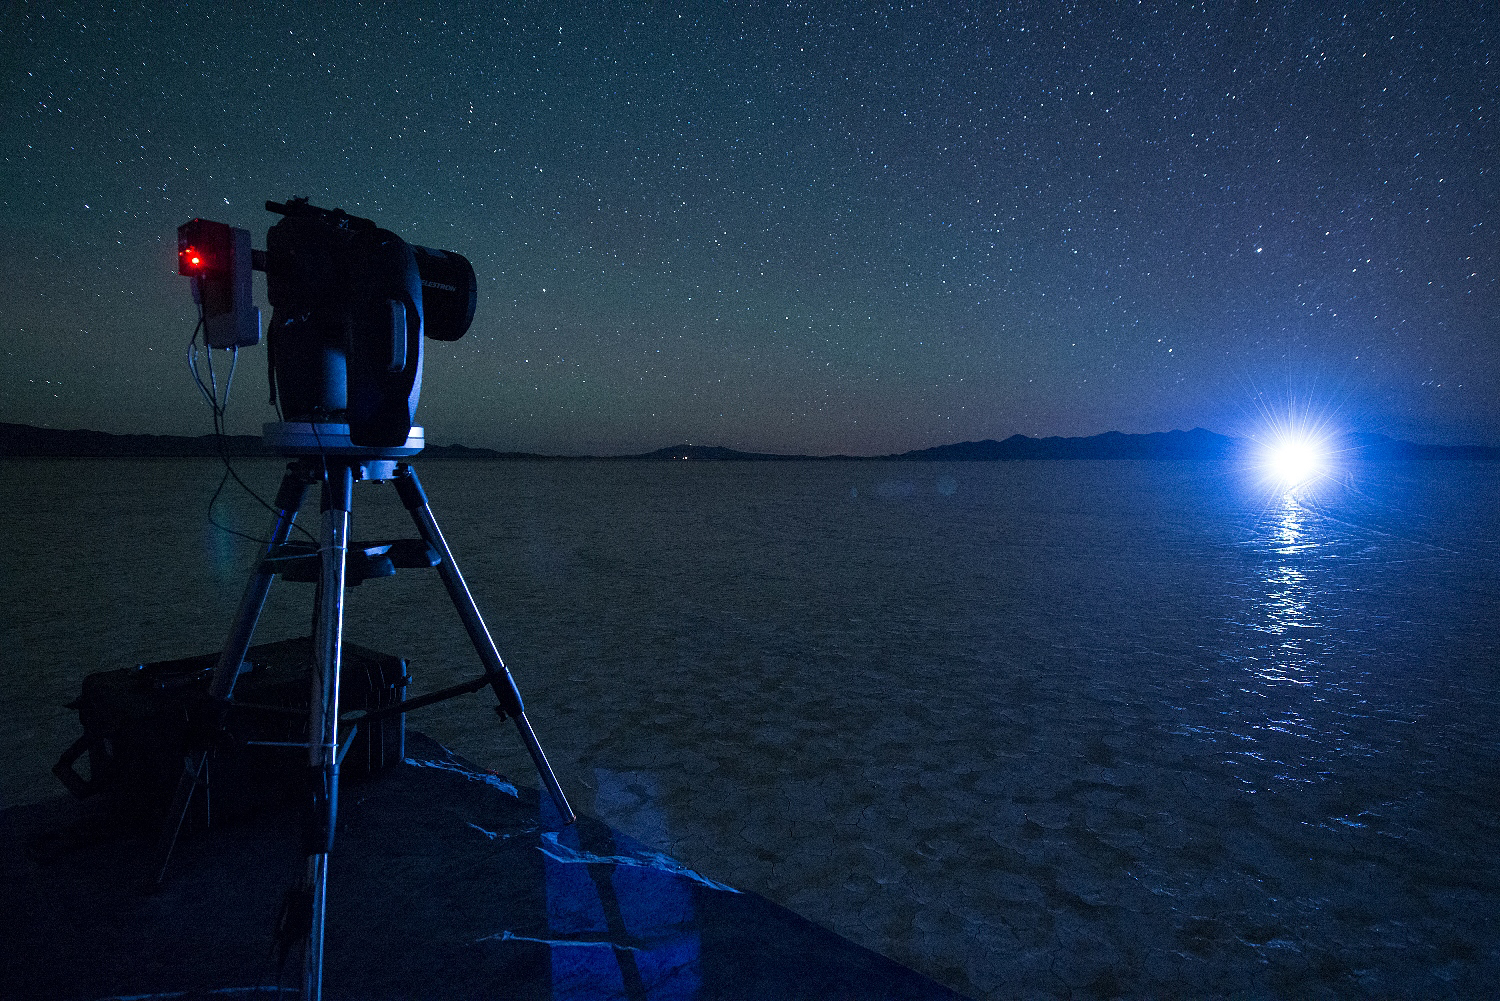

Starshade Night Test

A night test of a small-scale starshade model, in a dry lake bed in central Nevada’s Smith Creek by Northrup Grumman, took place in May to June 2014. A telescope points toward a bright light, which in the darkness of the desert mimics the conditions of starlight in space. Other lights, which are up to 10 million times fainter than the light source standing in for the star, represent the reflected light of planets. Telescopes searching for the relatively dim light of an exoplanet next to its much brighter star are faced with a challenge as difficult as searching from Los Angeles for a firefly in New York — if the firefly is next to the brightness of a lighthouse.

The tests by Northrup Grumman determined that a starshade, or external occulter, is capable of blocking starlight to a degree that can indeed reveal the light of a planet.

Credit: NASA/Northrop Grumman Corporation